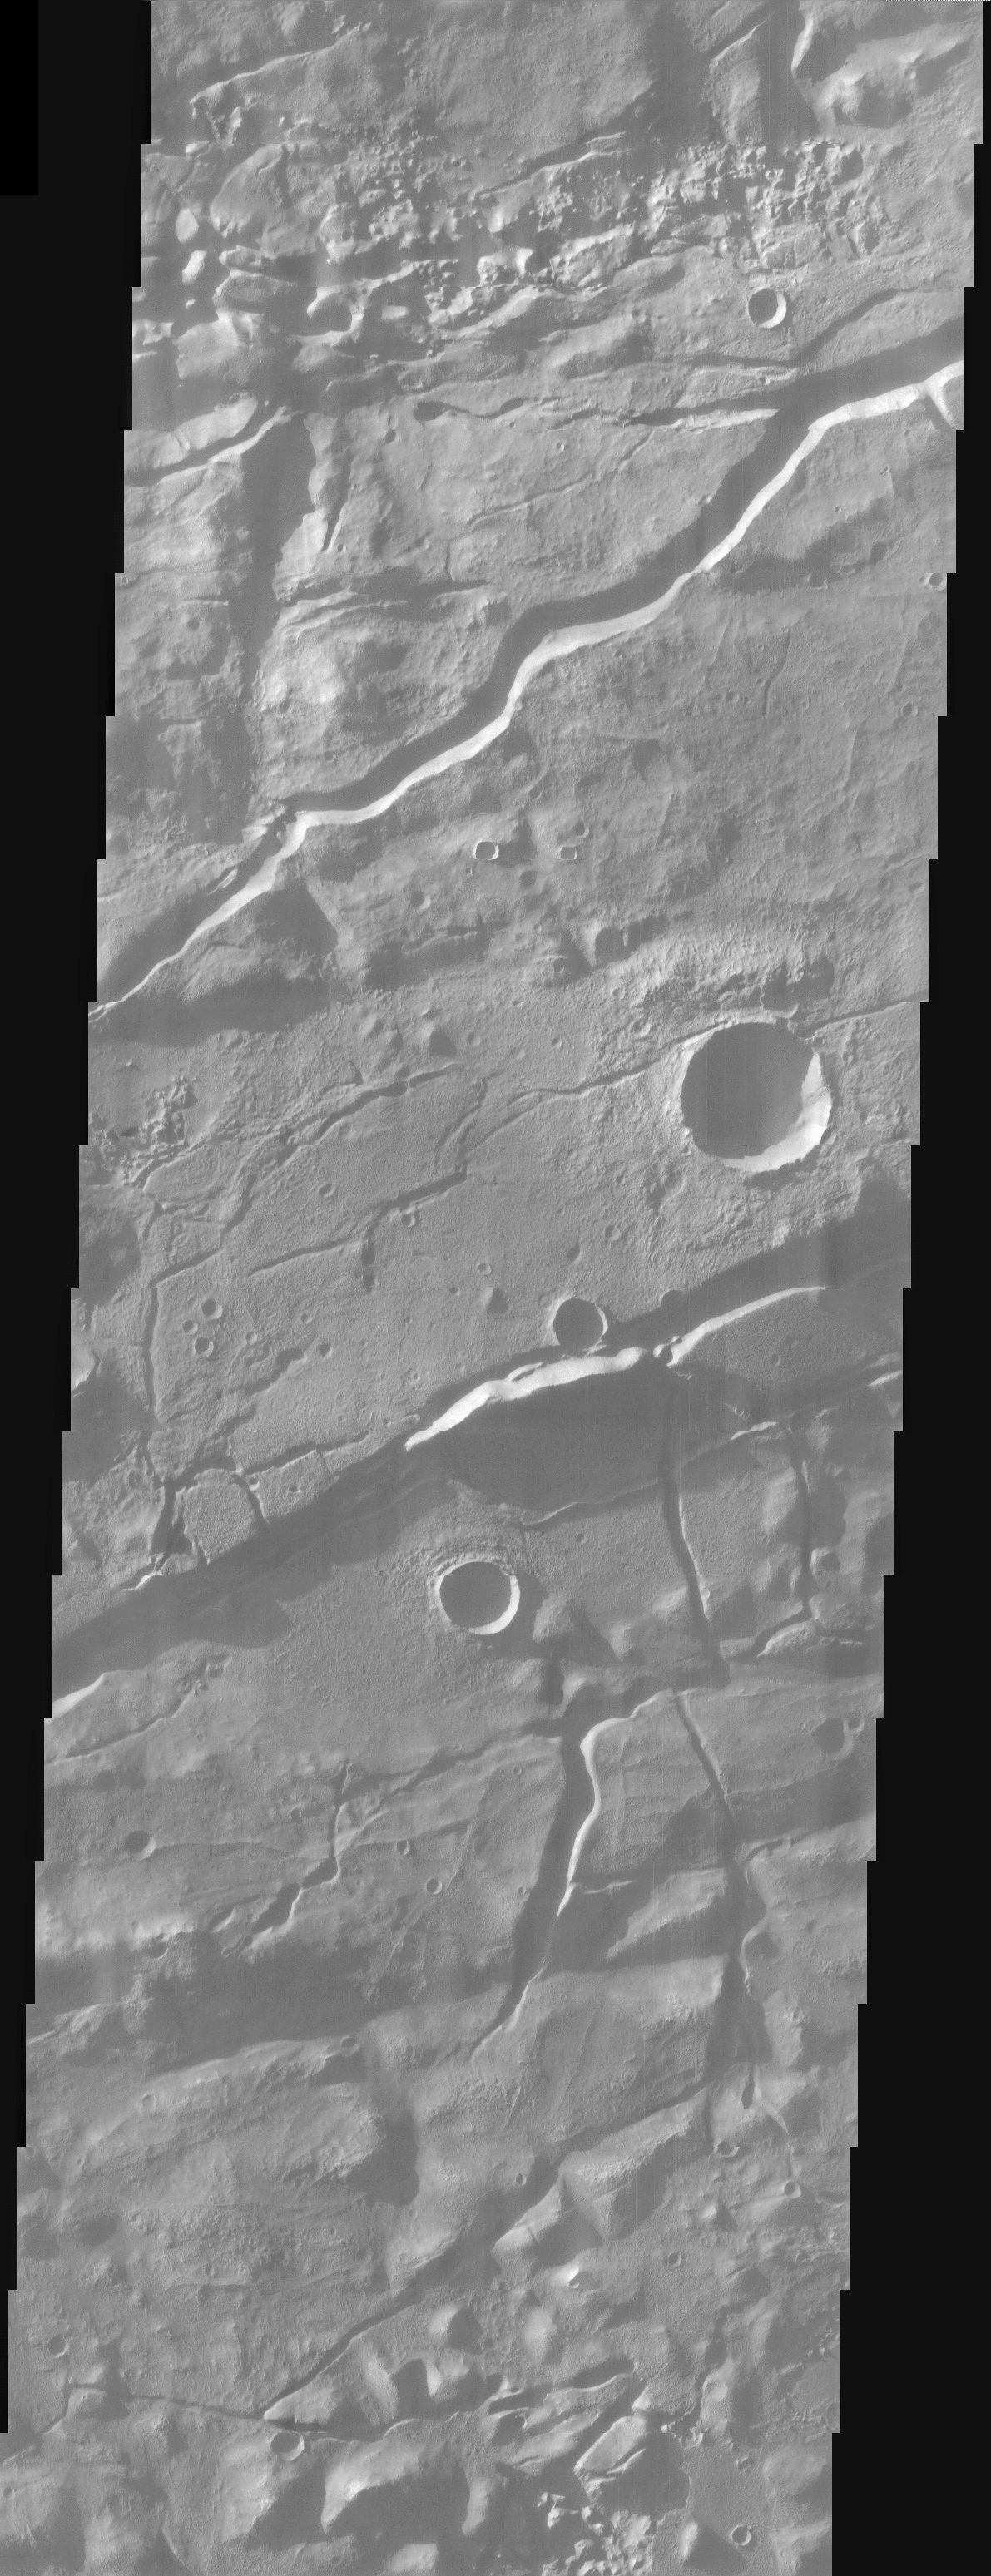

Terra Cimmeria Highlands

This image shows the cratered highlands of Terra Cimmeria. The image contains several long troughs of Sirenum Fossae running primarily from left to right. These features are parallel to semi-parallel fractures called graben. In places the fractures postdate crater formation. This is best seen where fractures cut across the ejecta blanket of the large crater near the right center of the image.

Note: this THEMIS visual image has not been radiometrically nor geometrically calibrated for this preliminary release. An empirical correction has been performed to remove instrumental effects. A linear shift has been applied in the cross-track and down-track direction to approximate spacecraft and planetary motion. Fully calibrated and geometrically projected images will be released through the Planetary Data System in accordance with Project policies at a later time.

NASA’s Jet Propulsion Laboratory manages the 2001 Mars Odyssey mission for NASA’s Office of Space Science, Washington, D.C. The Thermal Emission Imaging System (THEMIS) was developed by Arizona State University, Tempe, in collaboration with Raytheon Santa Barbara Remote Sensing. The THEMIS investigation is led by Dr. Philip Christensen at Arizona State University. Lockheed Martin Astronautics, Denver, is the prime contractor for the Odyssey project, and developed and built the orbiter. Mission operations are conducted jointly from Lockheed Martin and from JPL, a division of the California Institute of Technology in Pasadena.

Credit: NASA/JPL/Arizona State University